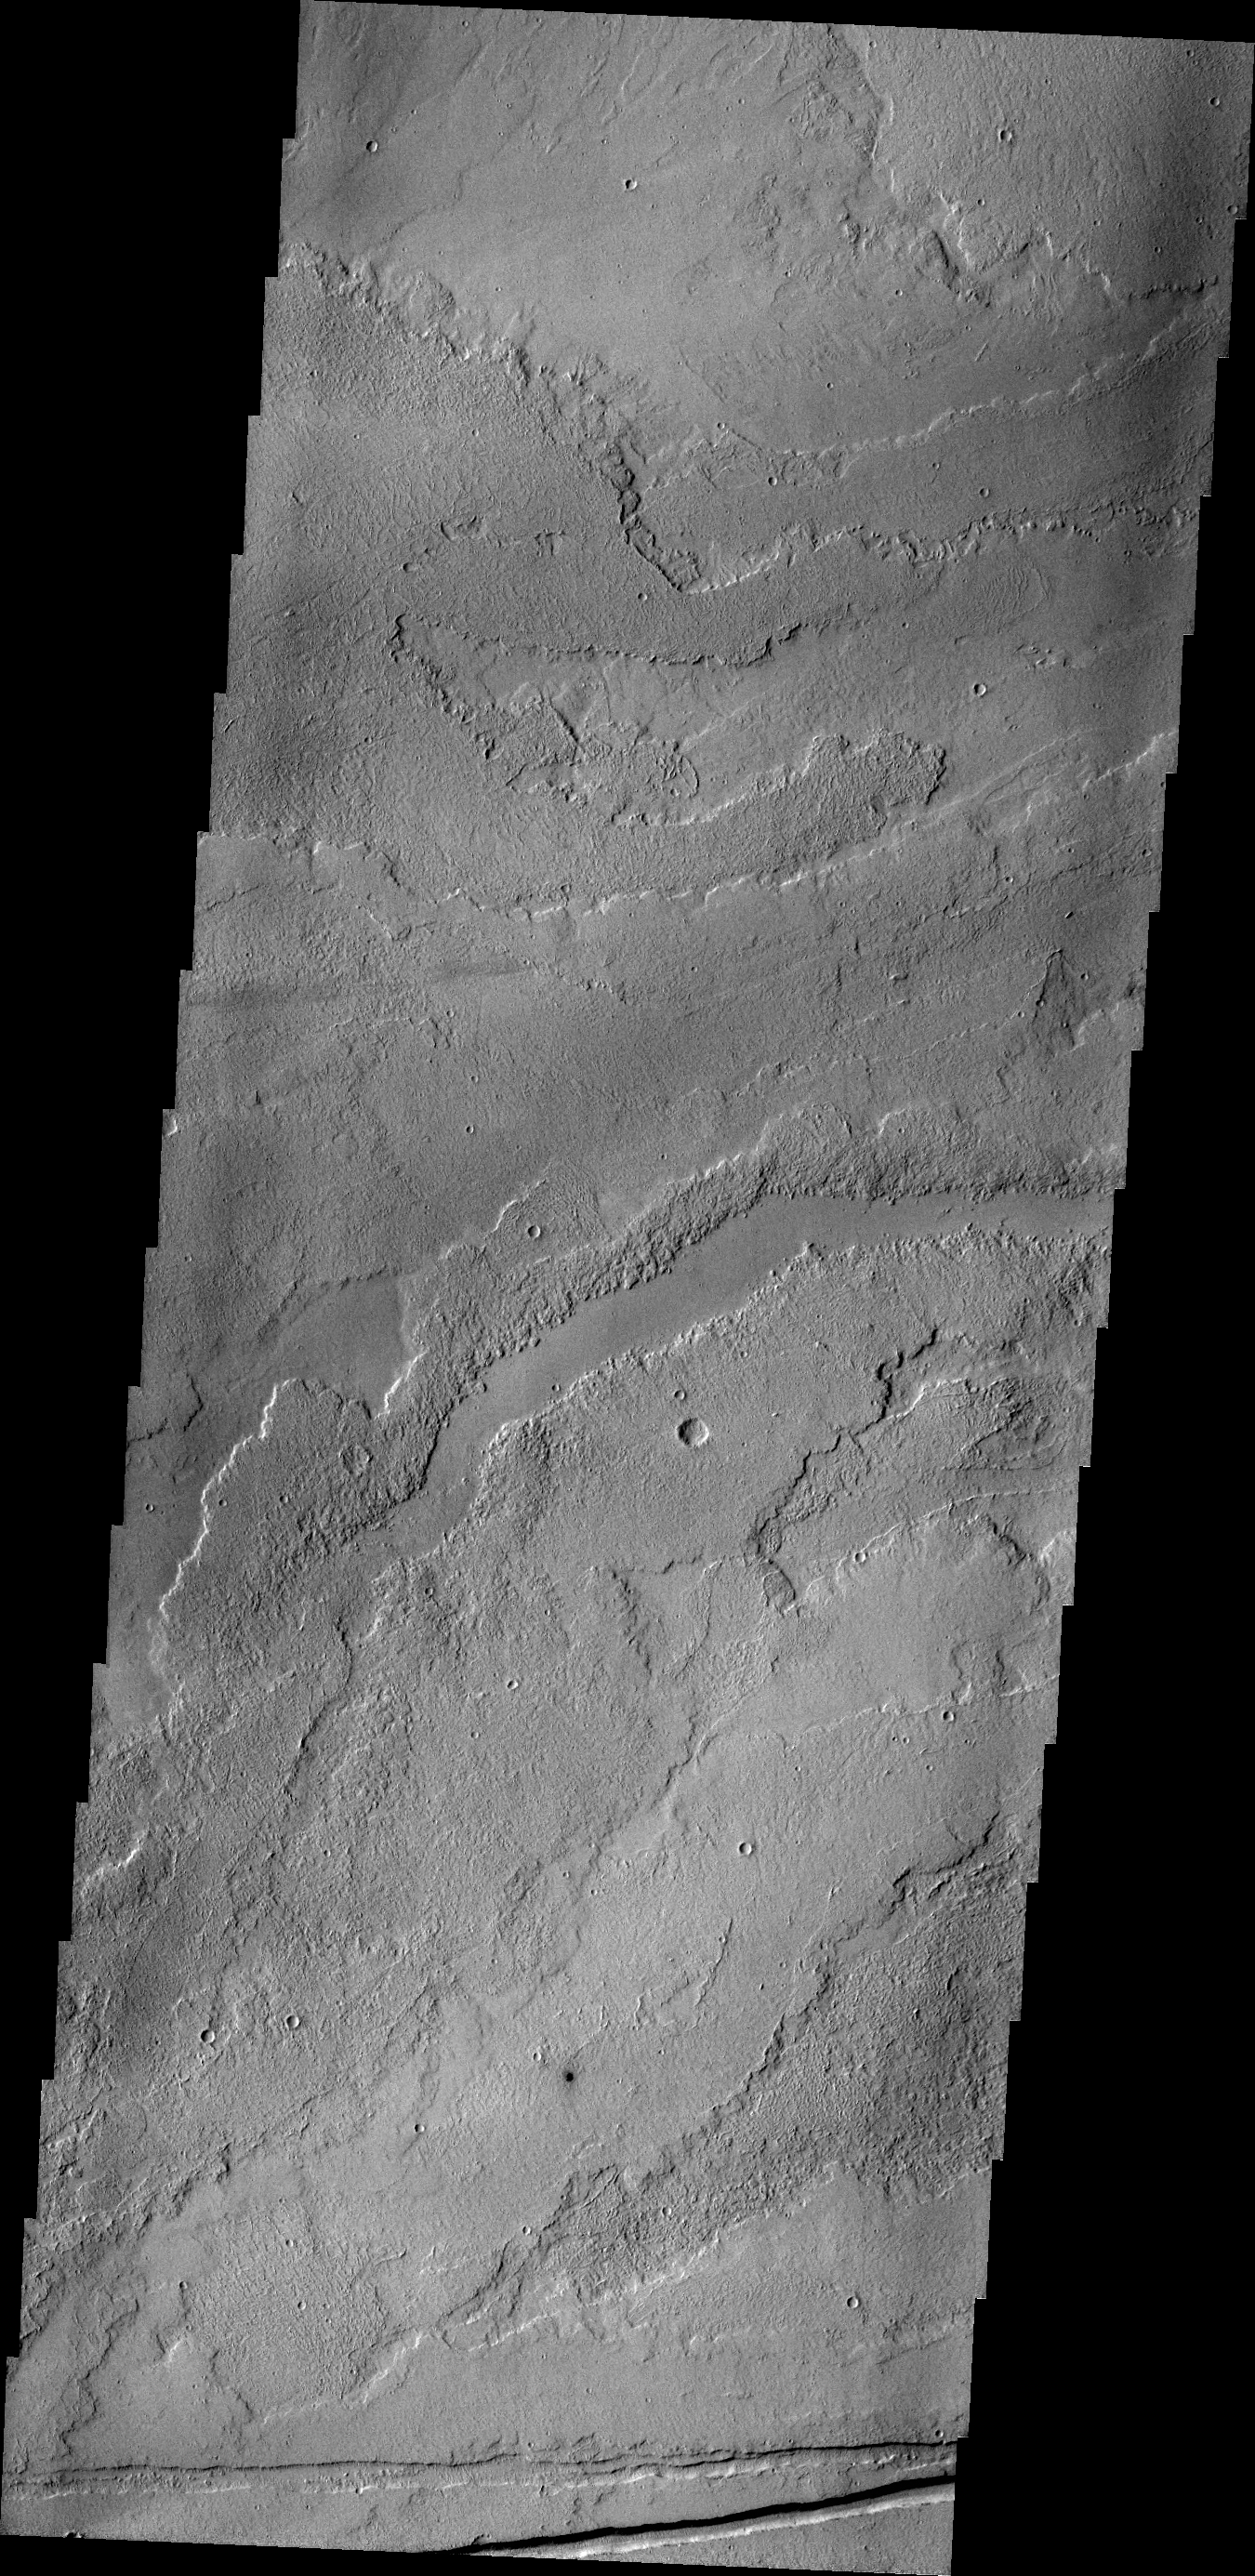

Tharsis Volcanics

This VIS image shows a small portion of the vast lava flow fields between Echus Chasma and the main Tharsis volcanoes.

Credit: NASA/JPL/ASU